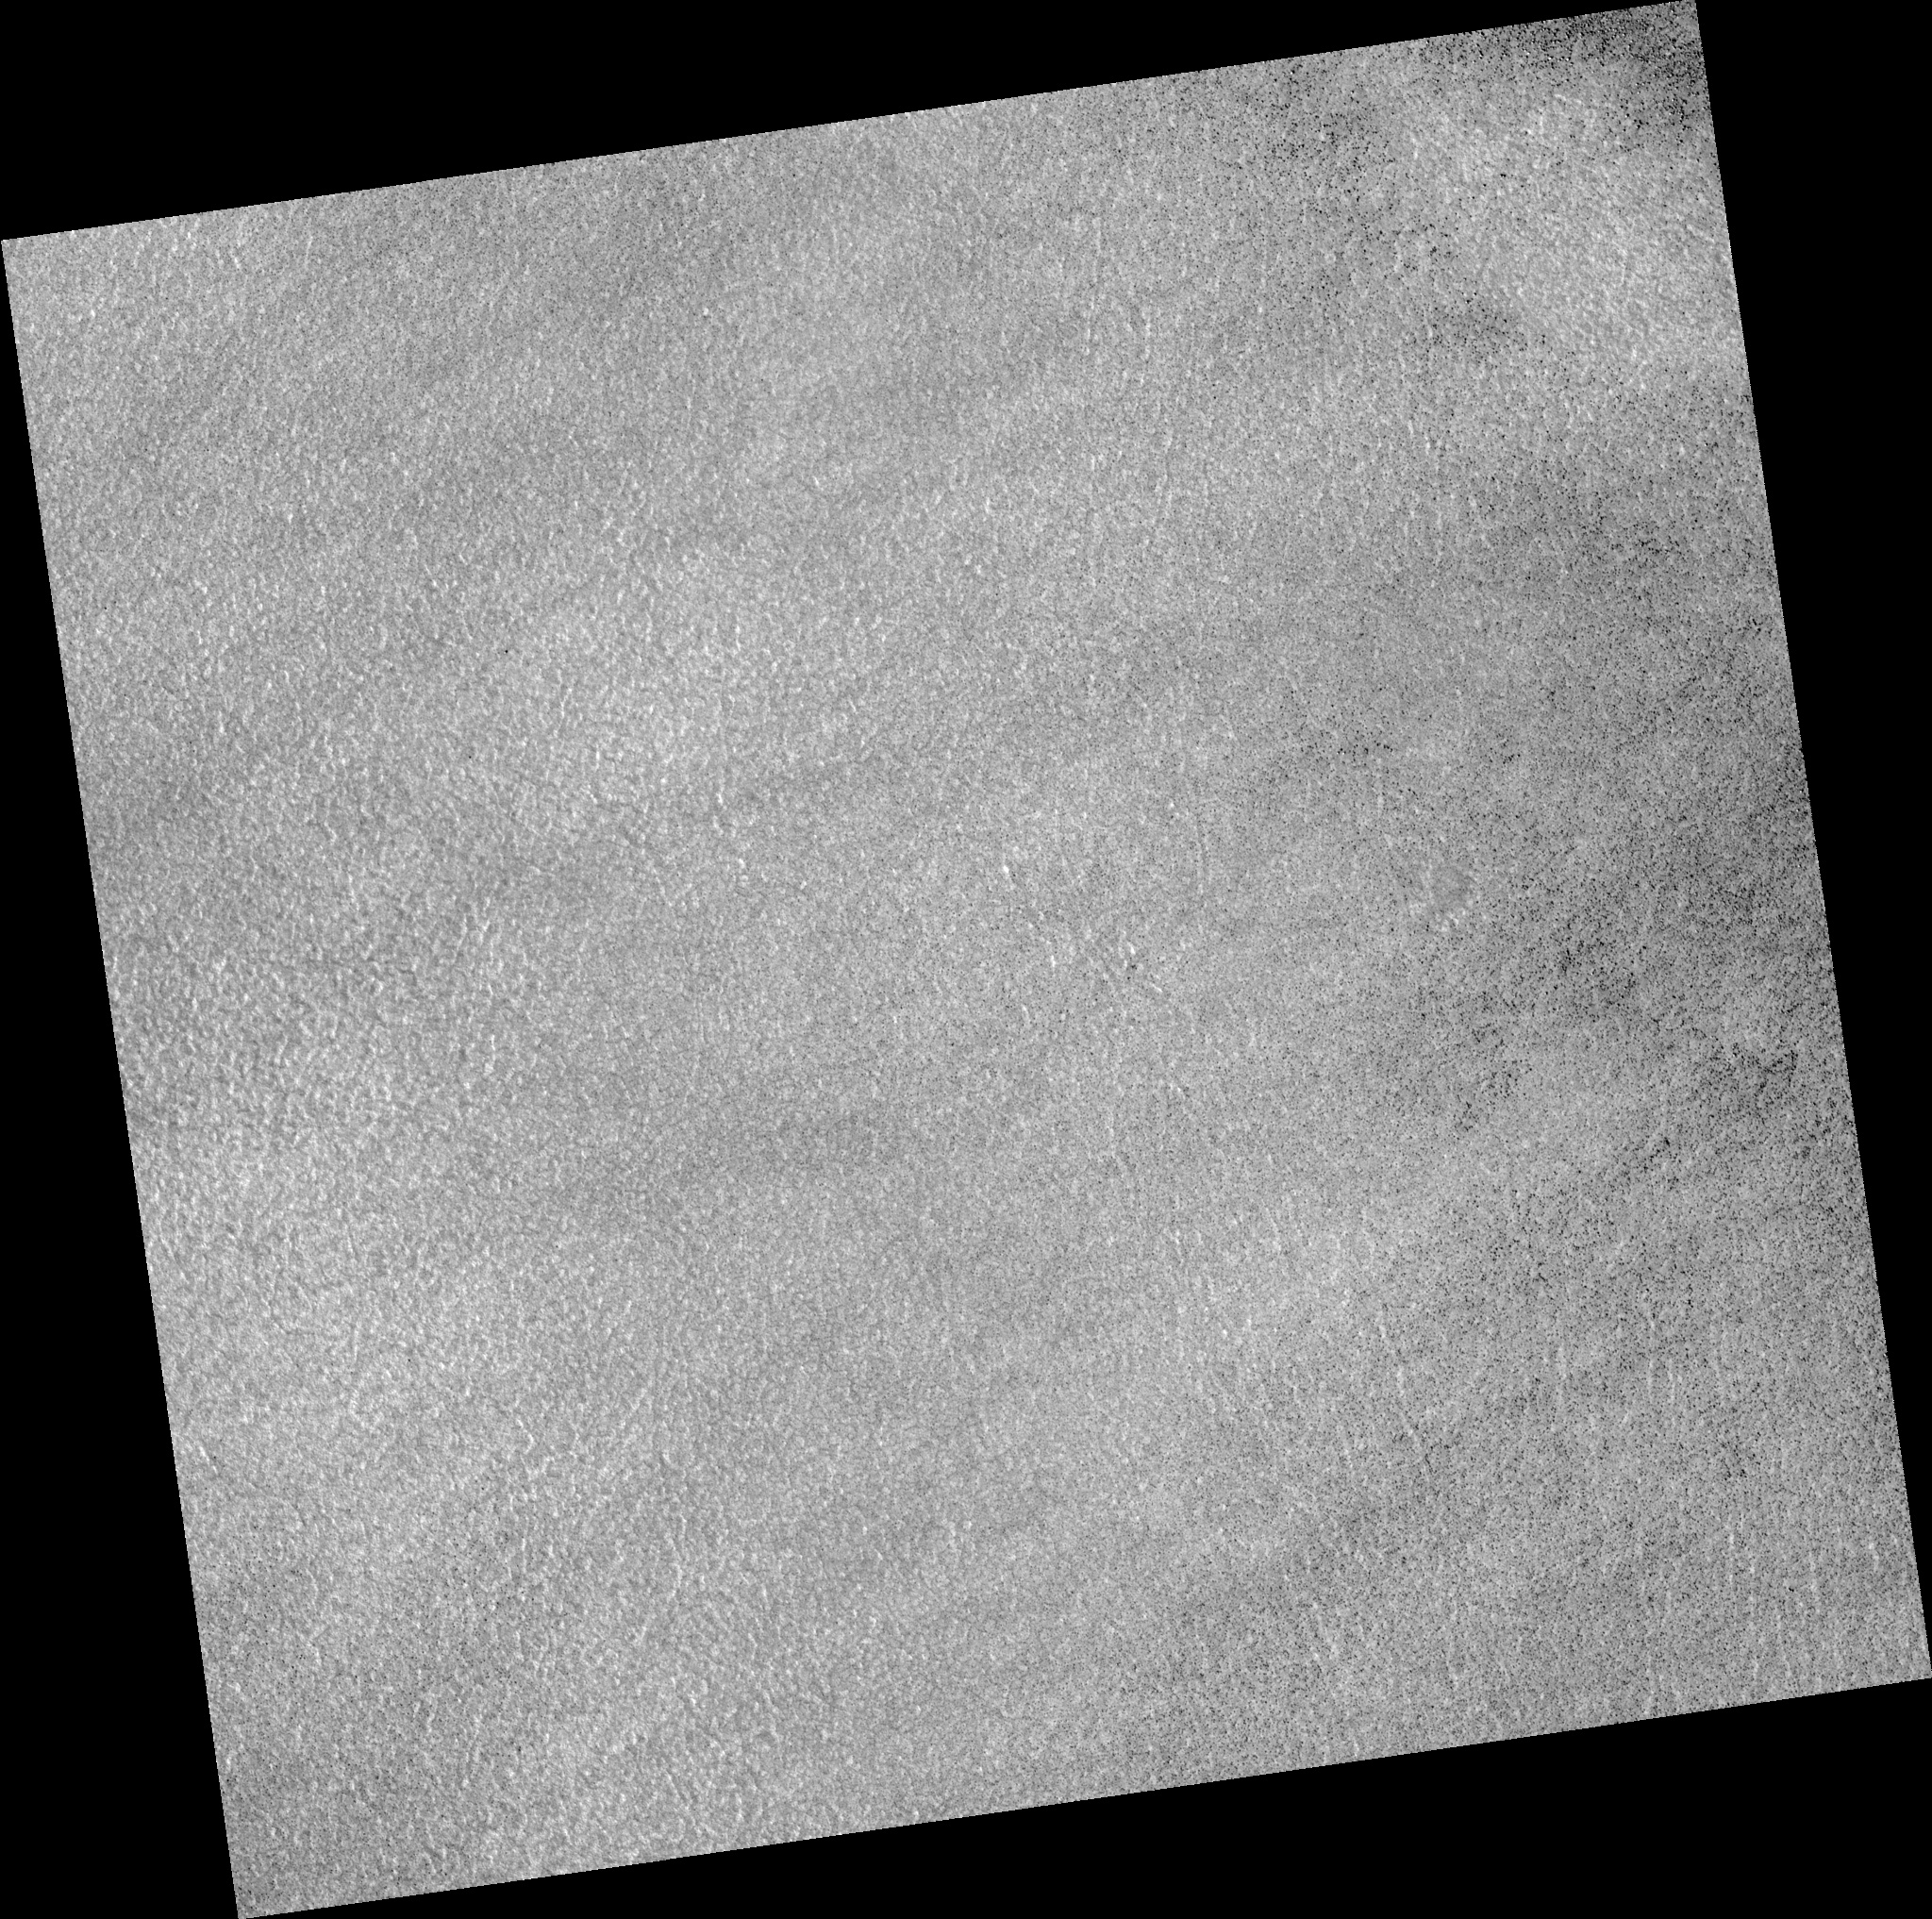

Northern Plains

Image PSP_001421_2470 was taken by the High Resolution Imaging Science Experiment (HiRISE) camera onboard the Mars Reconnaissance Orbiter spacecraft on November 15, 2006. The complete image is centered at 66.8 degrees latitude, 153.6 degrees East longitude. The range to the target site was 314.4 km (196.5 miles). At this distance the image scale is 31.5 cm/pixel (with 1 x 1 binning) so objects ~94 cm across are resolved. The image shown here has been map-projected to 25 cm/pixel. The image was taken at a local Mars time of 3:07 PM and the scene is illuminated from the west with a solar incidence angle of 58 degrees, thus the sun was about 32 degrees above the horizon. At a solar longitude of 135.6 degrees, the season on Mars is Northern Summer.

NASA’s Jet Propulsion Laboratory, a division of the California Institute of Technology in Pasadena, manages the Mars Reconnaissance Orbiter for NASA’s Science Mission Directorate, Washington. Lockheed Martin Space Systems, Denver, is the prime contractor for the project and built the spacecraft. The High Resolution Imaging Science Experiment is operated by the University of Arizona, Tucson, and the instrument was built by Ball Aerospace and Technology Corp., Boulder, Colo.

Credit: NASA/JPL/Univ. of Arizona